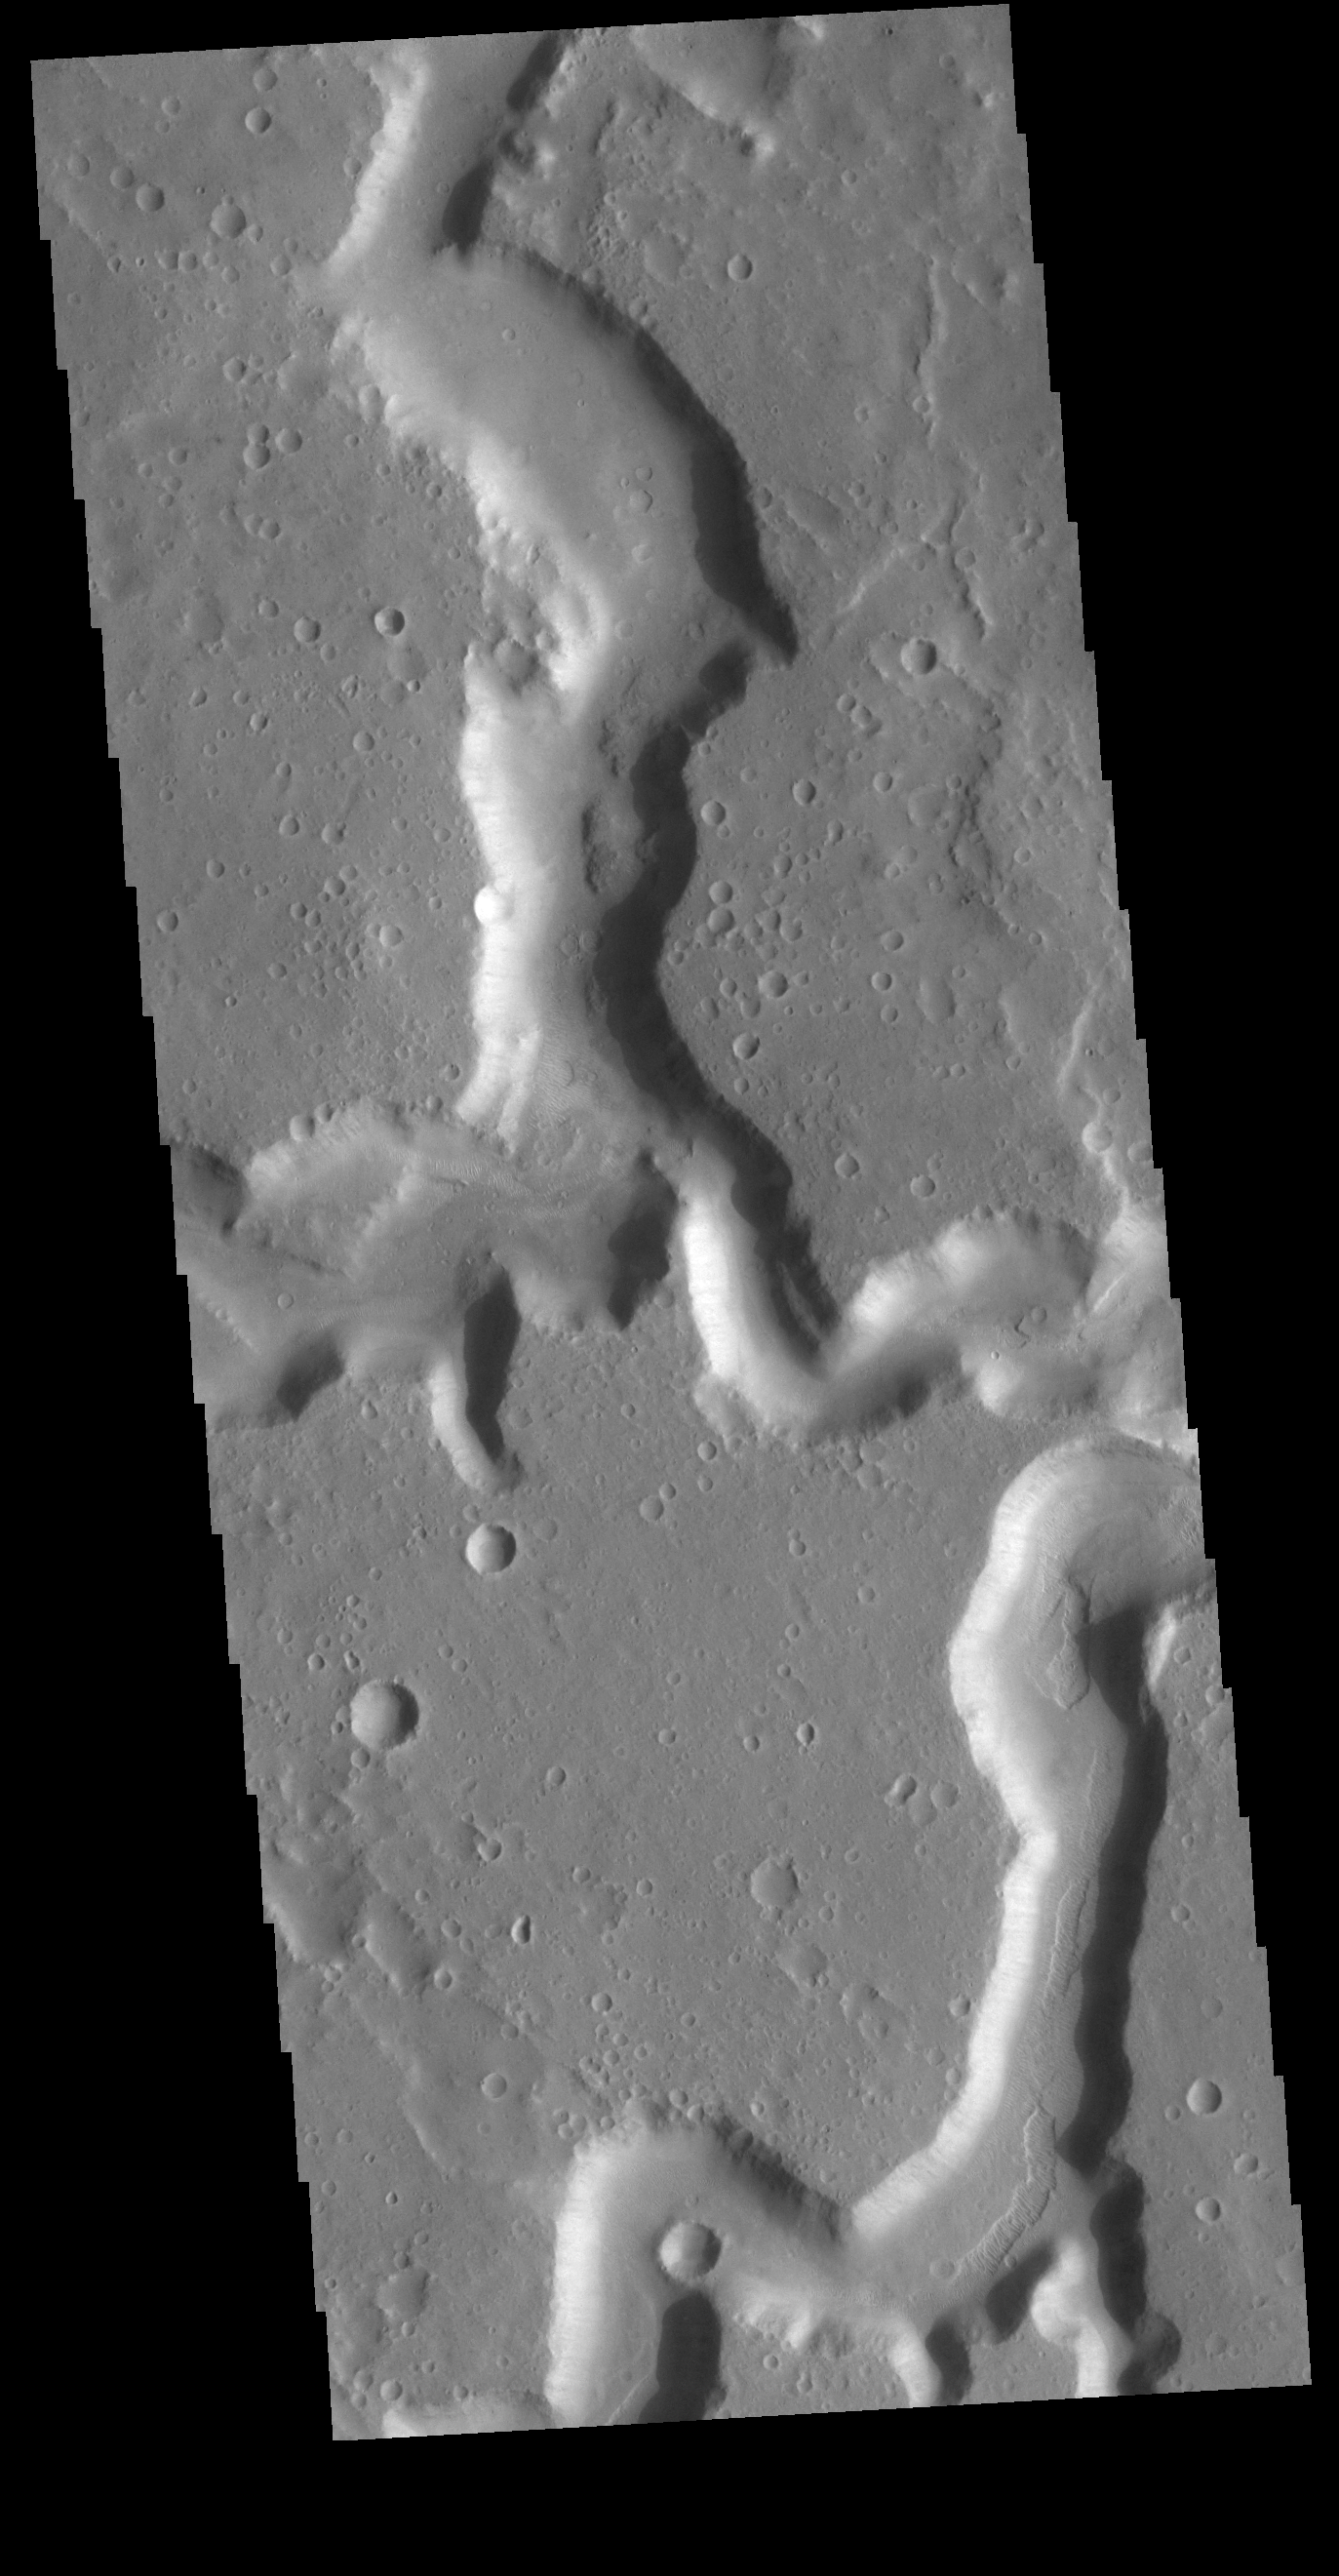

Nanedi Valles

This VIS image shows the confluence of the two main channels of Nanedi Valles. Nanedi Valles is 508 km long (315 miles) and is located in Xanthe Terra.

Credit: NASA/JPL-Caltech/ASU